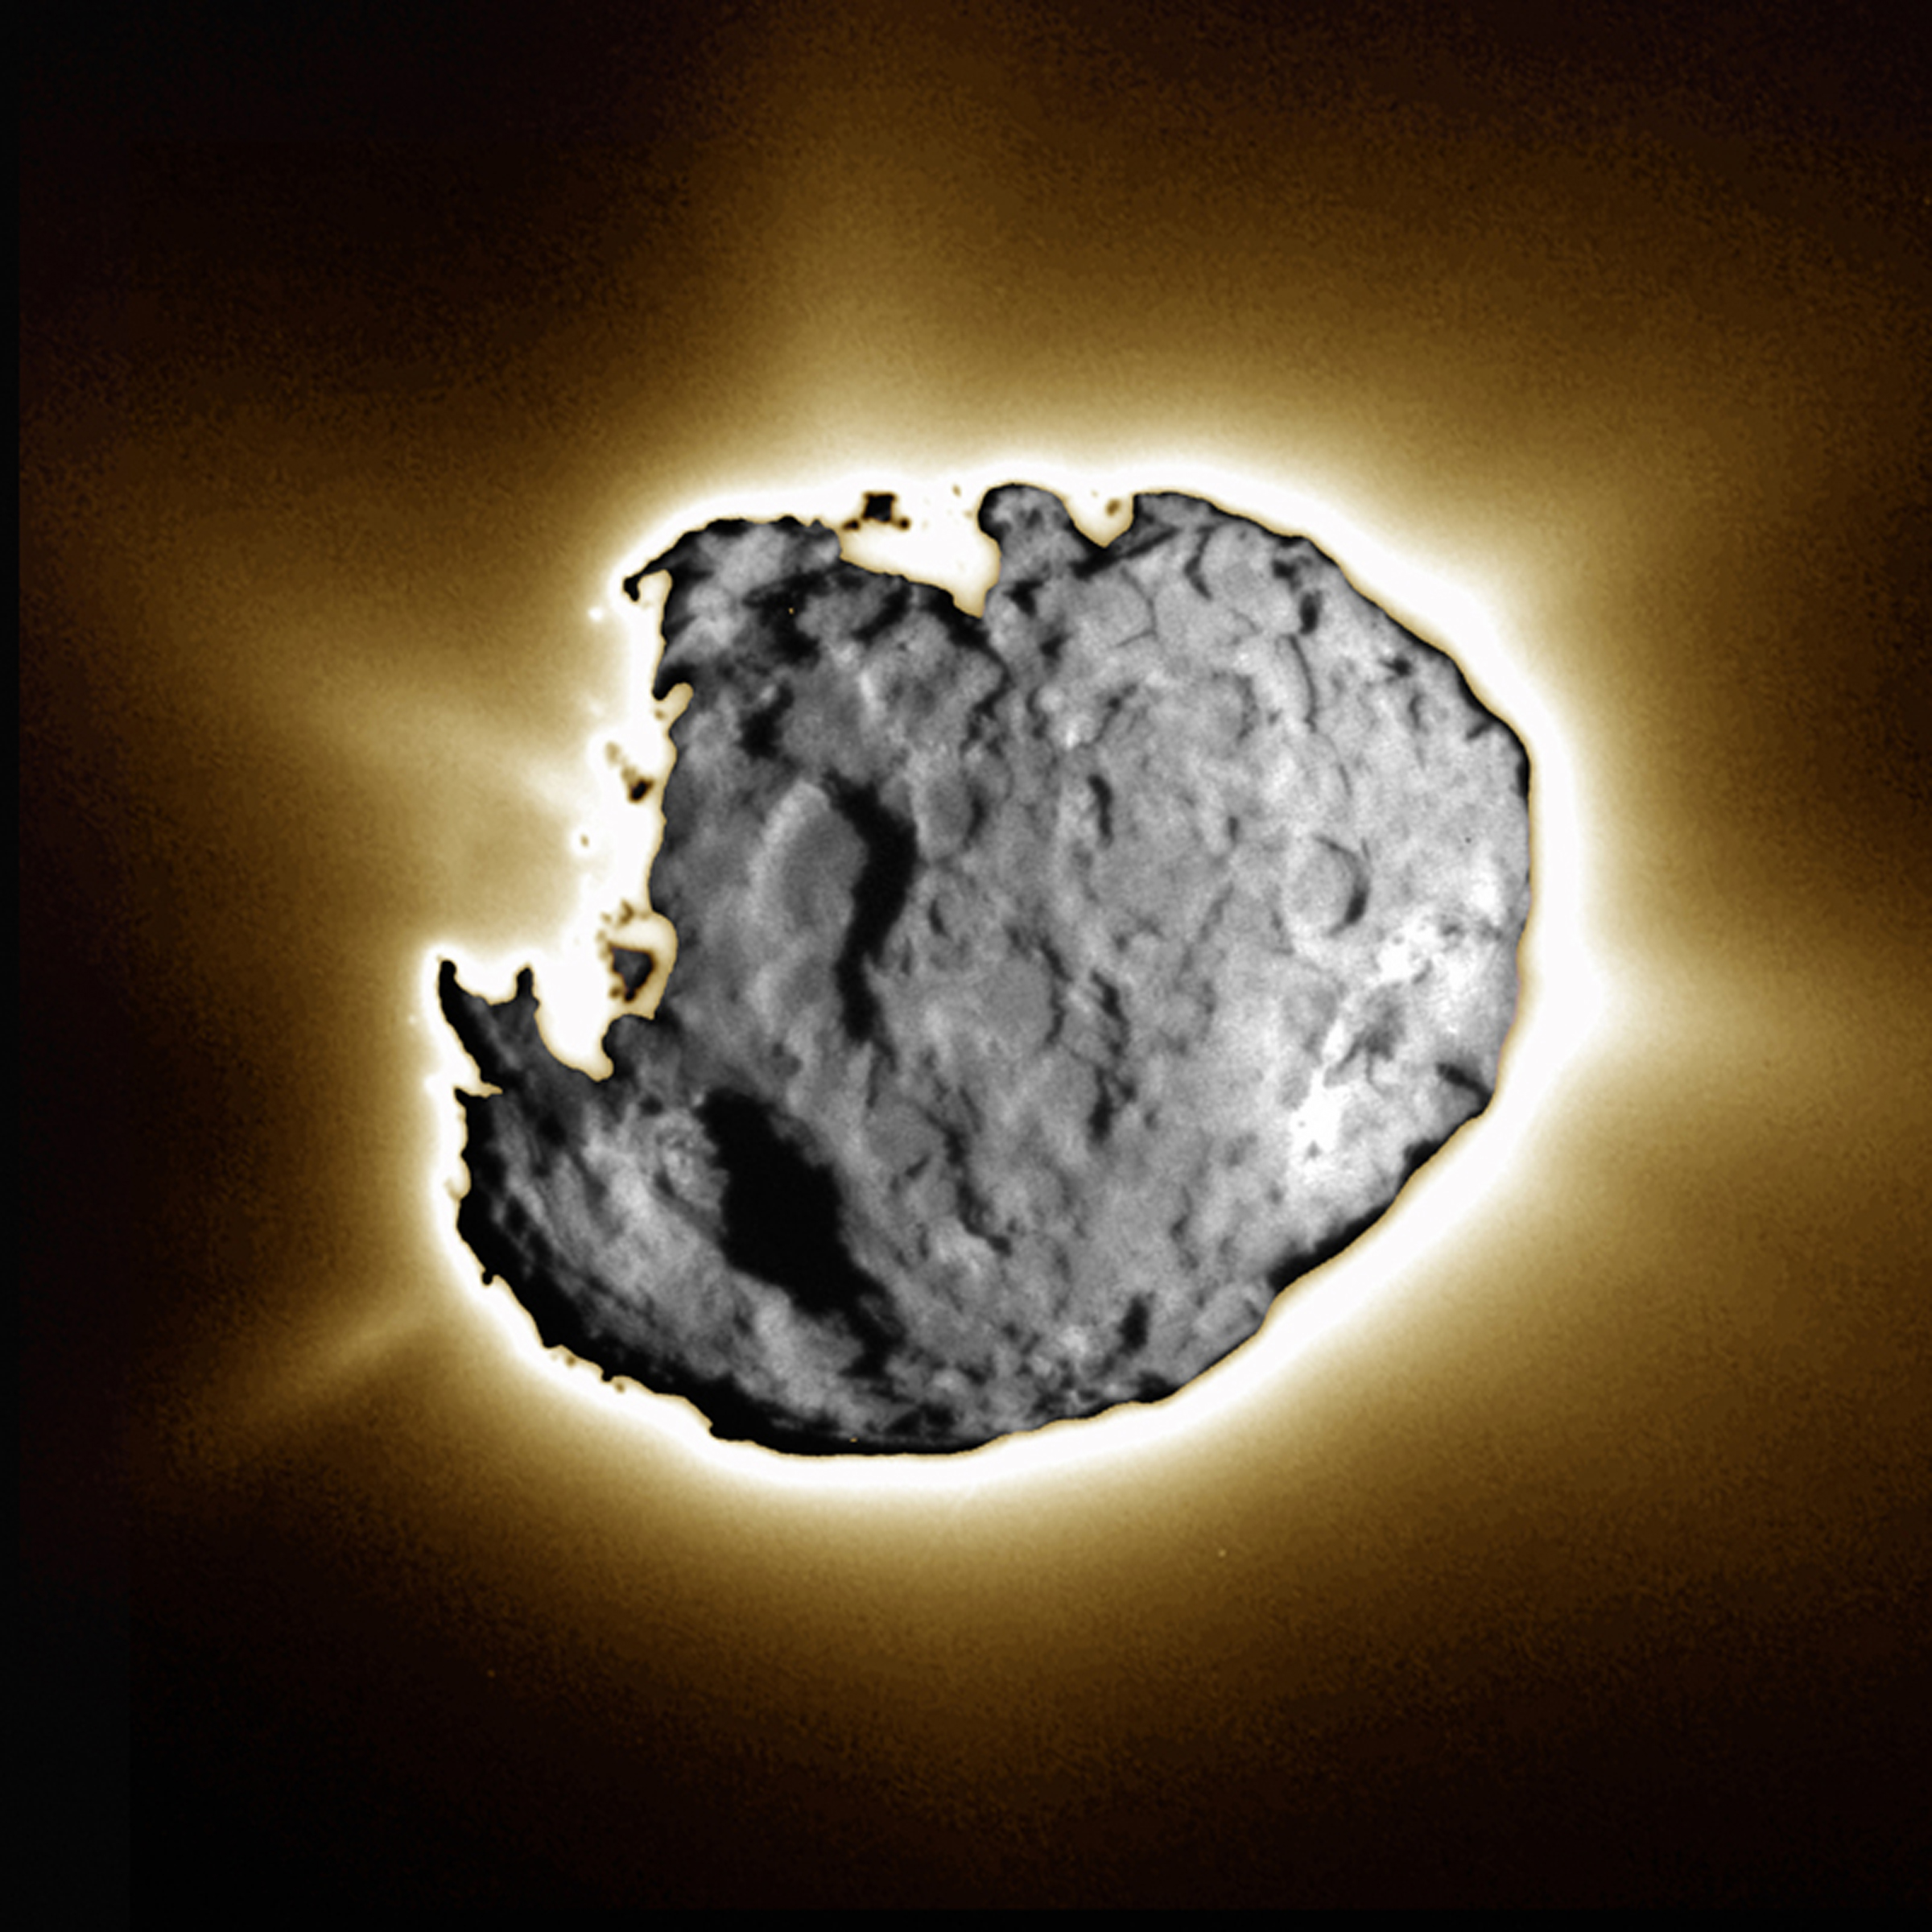

Comet Wild 2 – Jet Release

This composite image was taken by the navigation camera during the close approach phase of Stardust’s Jan 2, 2004 flyby of comet Wild 2. Several large depressed regions can be seen. Comet Wild 2 is about five kilometers (3.1 miles) in diameter. To create this image, a short exposure image showing tremendous surface detail was overlain on a long exposure image taken just 10 seconds later showing jets. Together, the images show an intensely active surface, jetting dust and gas streams into space and leaving a trail millions of kilometers long.

Credit: NASA/JPL-Caltech